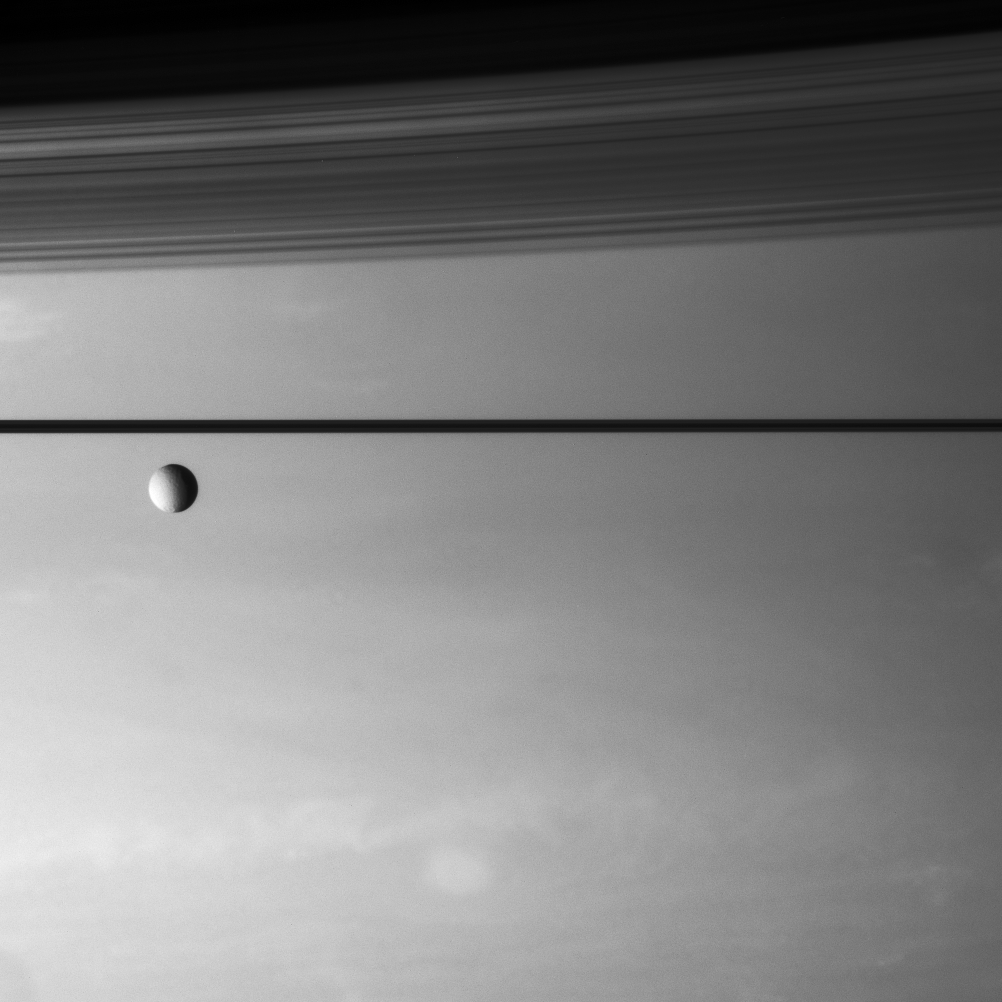

Tethys Aloft

An icy moon drifts above the stormy skies of Saturn.

Tethys (1,071 kilometers, or 665 miles across) is seen here before the dark line of the rings. The shadows of the C ring and B ring drape the northern hemisphere at top.

This view looks toward the unilluminated side of the rings from less than a degree above the ringplane.

The image was taken with the Cassini spacecraft narrow-angle camera on Aug. 15, 2007 using a spectral filter sensitive to wavelengths of infrared light centered at 750 nanometers. The view was obtained at a distance of approximately 3.9 million kilometers (2.4 million miles) from Saturn. Image scale is about 22 kilometers (17 miles) per pixel.

The Cassini-Huygens mission is a cooperative project of NASA, the European Space Agency and the Italian Space Agency. The Jet Propulsion Laboratory, a division of the California Institute of Technology in Pasadena, manages the mission for NASA’s Science Mission Directorate, Washington, D.C. The Cassini orbiter and its two onboard cameras were designed, developed and assembled at JPL. The imaging operations center is based at the Space Science Institute in Boulder, Colo.

Credit: NASA/JPL/Space Science Institute